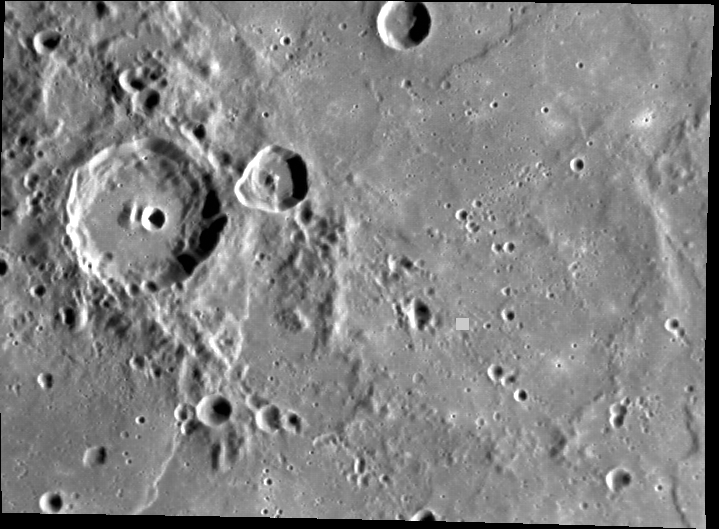

Cruel Summer

The small green square in this image marks the point at zero degrees latitude and 180° longitude on Mercury’s surface. This is one of Mercury’s two “hot poles.” The other is at 0° latitude and 0° longitude. Mercury’s eccentric orbit and spin-orbit coupling combine so that one or the other of these “hot poles” points toward the Sun when Mercury passes closest to the Sun in its orbit, and the Sun is overhead longer at these points than anywhere else on the planet. Therefore, the “hot poles” receive about two and one-half times more solar radiation than the 90° and 270° longitudes and hence get much hotter. Since Mercury’s rotation axis has essentially no tilt relative to its orbital plane (unlike the Earth, which has a tilt of 23°), Mercury does not have true seasons. But depending on the location, portions of the surface experience hotter “summers.”

This image was acquired as part of MDIS’s high-resolution surface morphology base map. The surface morphology base map will cover more than 90% of Mercury’s surface with an average resolution of 250 meters/pixel (0.16 miles/pixel or 820 feet/pixel). Images acquired for the surface morphology base map typically have off-vertical Sun angles (i.e., high incidence angles) and visible shadows so as to reveal clearly the topographic form of geologic features.

The MESSENGER spacecraft is the first ever to orbit the planet Mercury, and the spacecraft’s seven scientific instruments and radio science investigation are unraveling the history and evolution of the Solar System’s innermost planet. Visit the Why Mercury? section of this website to learn more about the key science questions that the MESSENGER mission is addressing. During the one-year primary mission, MDIS is scheduled to acquire more than 75,000 images in support of MESSENGER’s science goals.

Date acquired: May 06, 2011
Image Mission Elapsed Time (MET): 213152532
Image ID: 218678
Instrument: Narrow Angle Camera (NAC) of the Mercury Dual Imaging System (MDIS)
Center Latitude: 0.37°
Center Longitude: 179.2° E
Resolution: 265 meters/pixel
Scale: The scene is about 182 km (113 mi.) wide
Incidence Angle: 67.5°
Emission Angle: 43.2°
Phase Angle: 110.8°

These images are from MESSENGER, a NASA Discovery mission to conduct the first orbital study of the innermost planet, Mercury. For information regarding the use of images, see the MESSENGER image use policy.

Credit: NASA/Johns Hopkins University Applied Physics Laboratory/Carnegie Institution of Washington